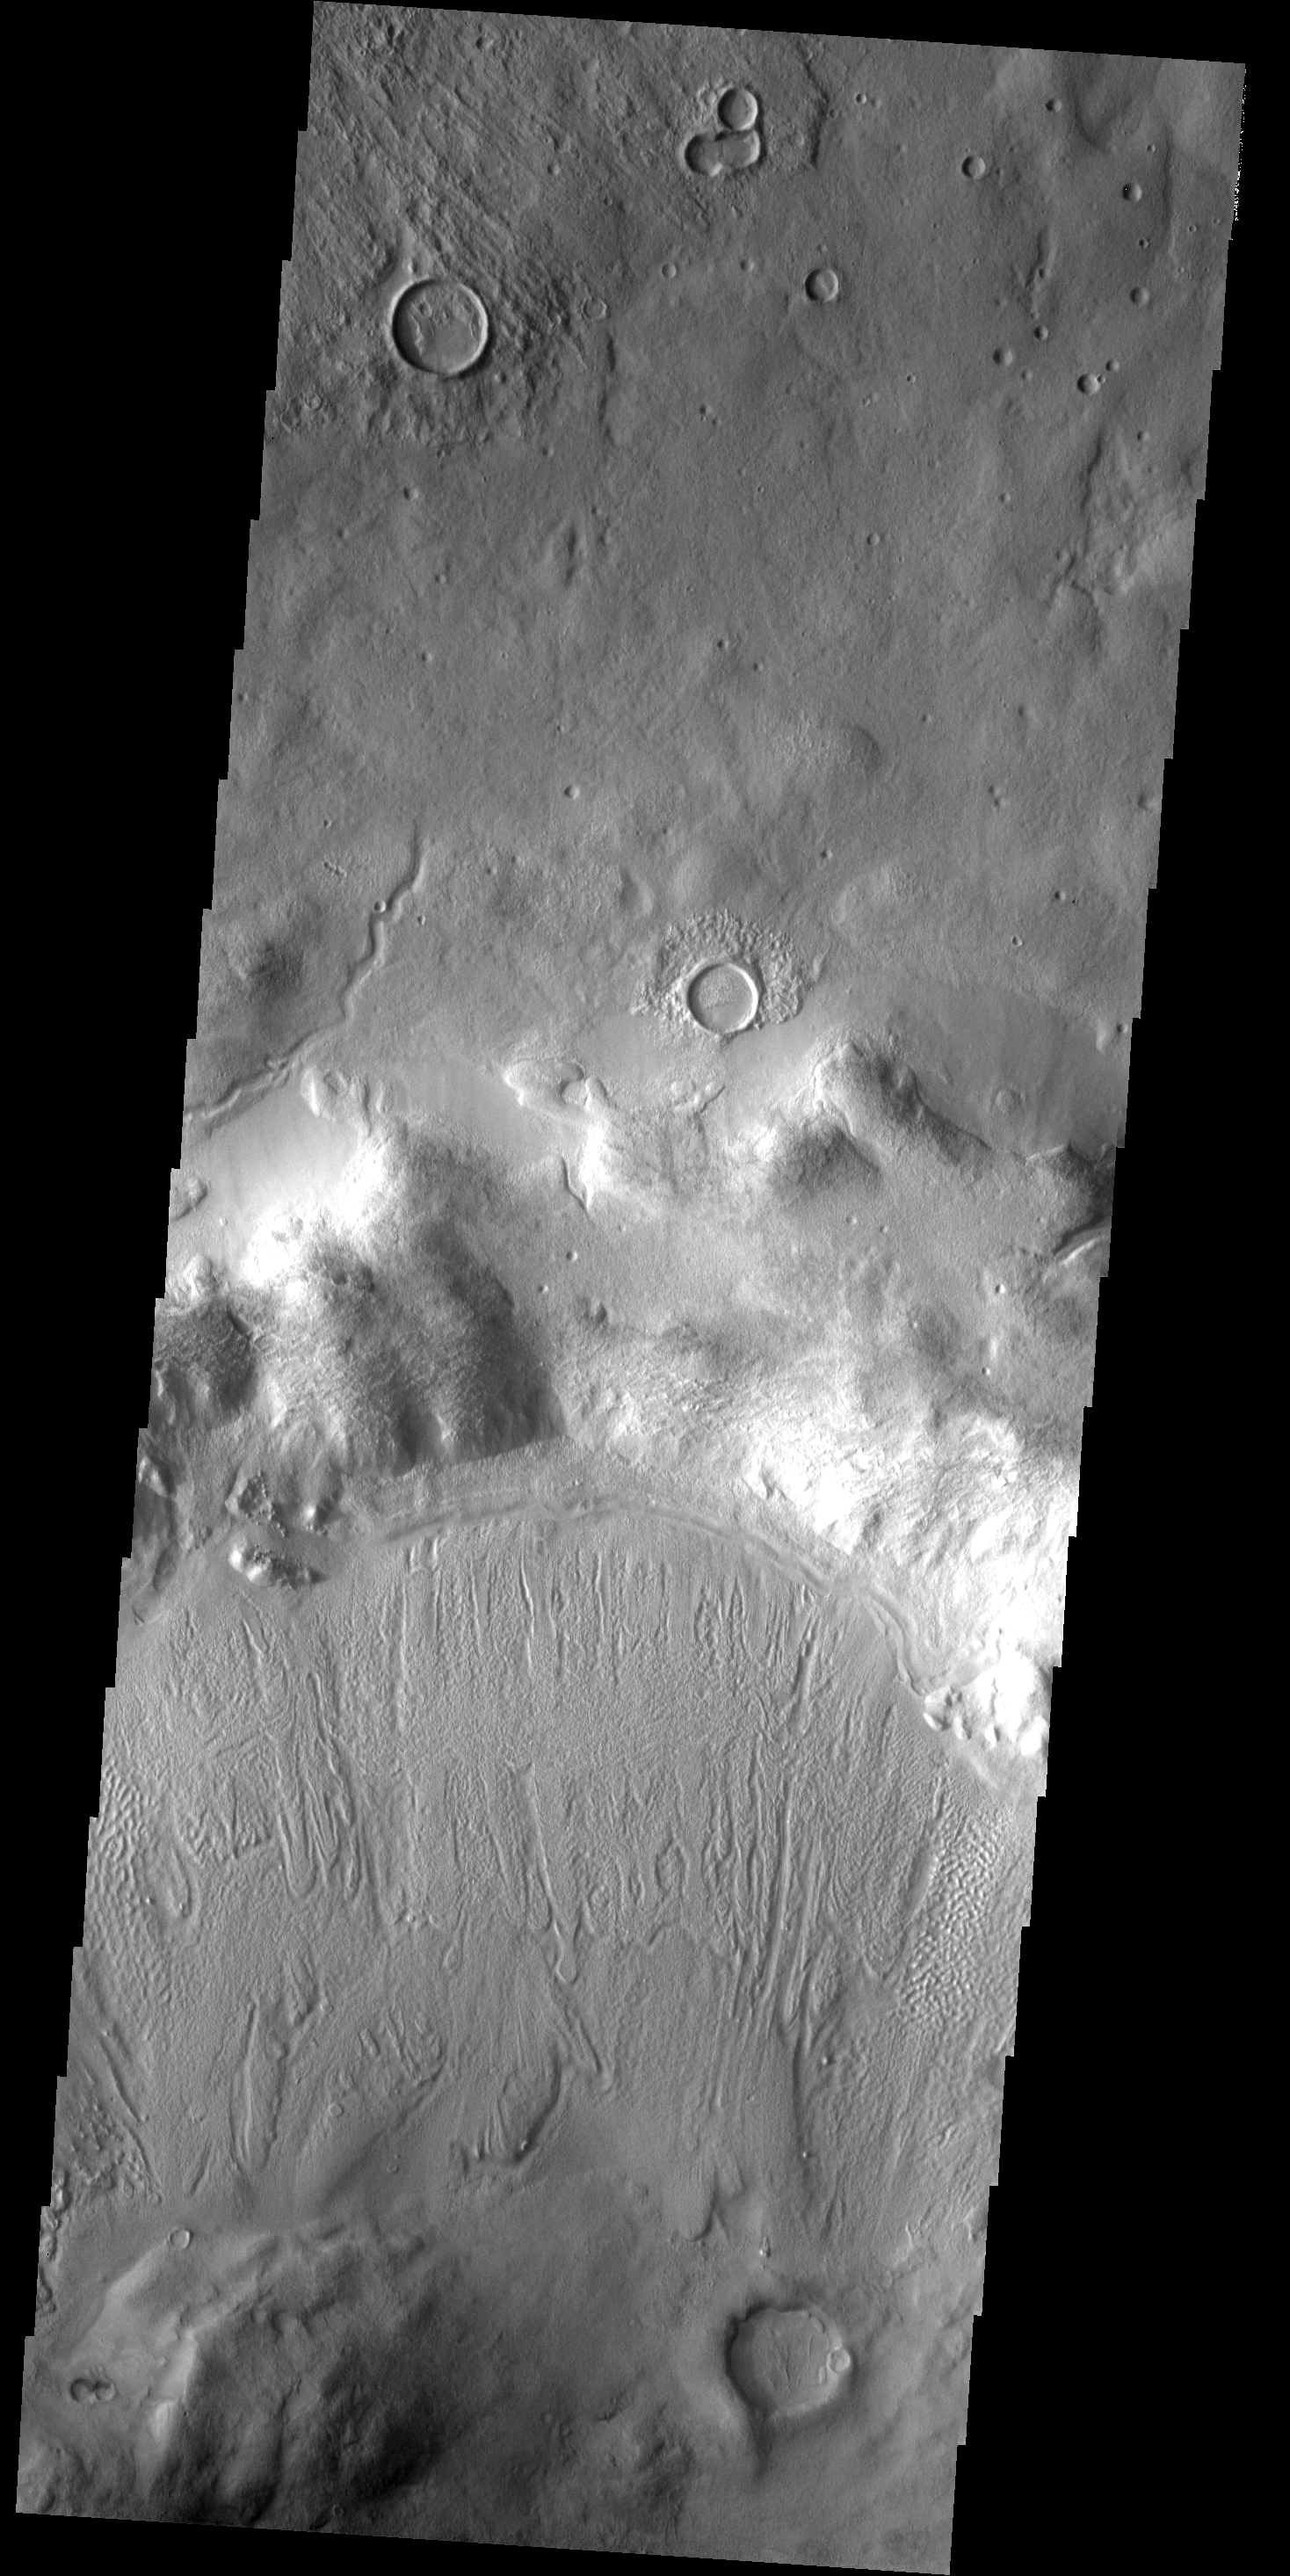

THEMIS ART #76

This grouping of three crater looks like Mickey Mouse.

Image information: VIS instrument. Latitude 42.6N, Longitude 62.8E. 19 meter/pixel resolution.

Please see the THEMIS Data Citation Note for details on crediting THEMIS images.

Note: this THEMIS visual image has not been radiometrically nor geometrically calibrated for this preliminary release. An empirical correction has been performed to remove instrumental effects. A linear shift has been applied in the cross-track and down-track direction to approximate spacecraft and planetary motion. Fully calibrated and geometrically projected images will be released through the Planetary Data System in accordance with Project policies at a later time.

NASA’s Jet Propulsion Laboratory manages the 2001 Mars Odyssey mission for NASA’s Office of Space Science, Washington, D.C. The Thermal Emission Imaging System (THEMIS) was developed by Arizona State University, Tempe, in collaboration with Raytheon Santa Barbara Remote Sensing. The THEMIS investigation is led by Dr. Philip Christensen at Arizona State University. Lockheed Martin Astronautics, Denver, is the prime contractor for the Odyssey project, and developed and built the orbiter. Mission operations are conducted jointly from Lockheed Martin and from JPL, a division of the California Institute of Technology in Pasadena.

Credit: NASA/JPL/ASU